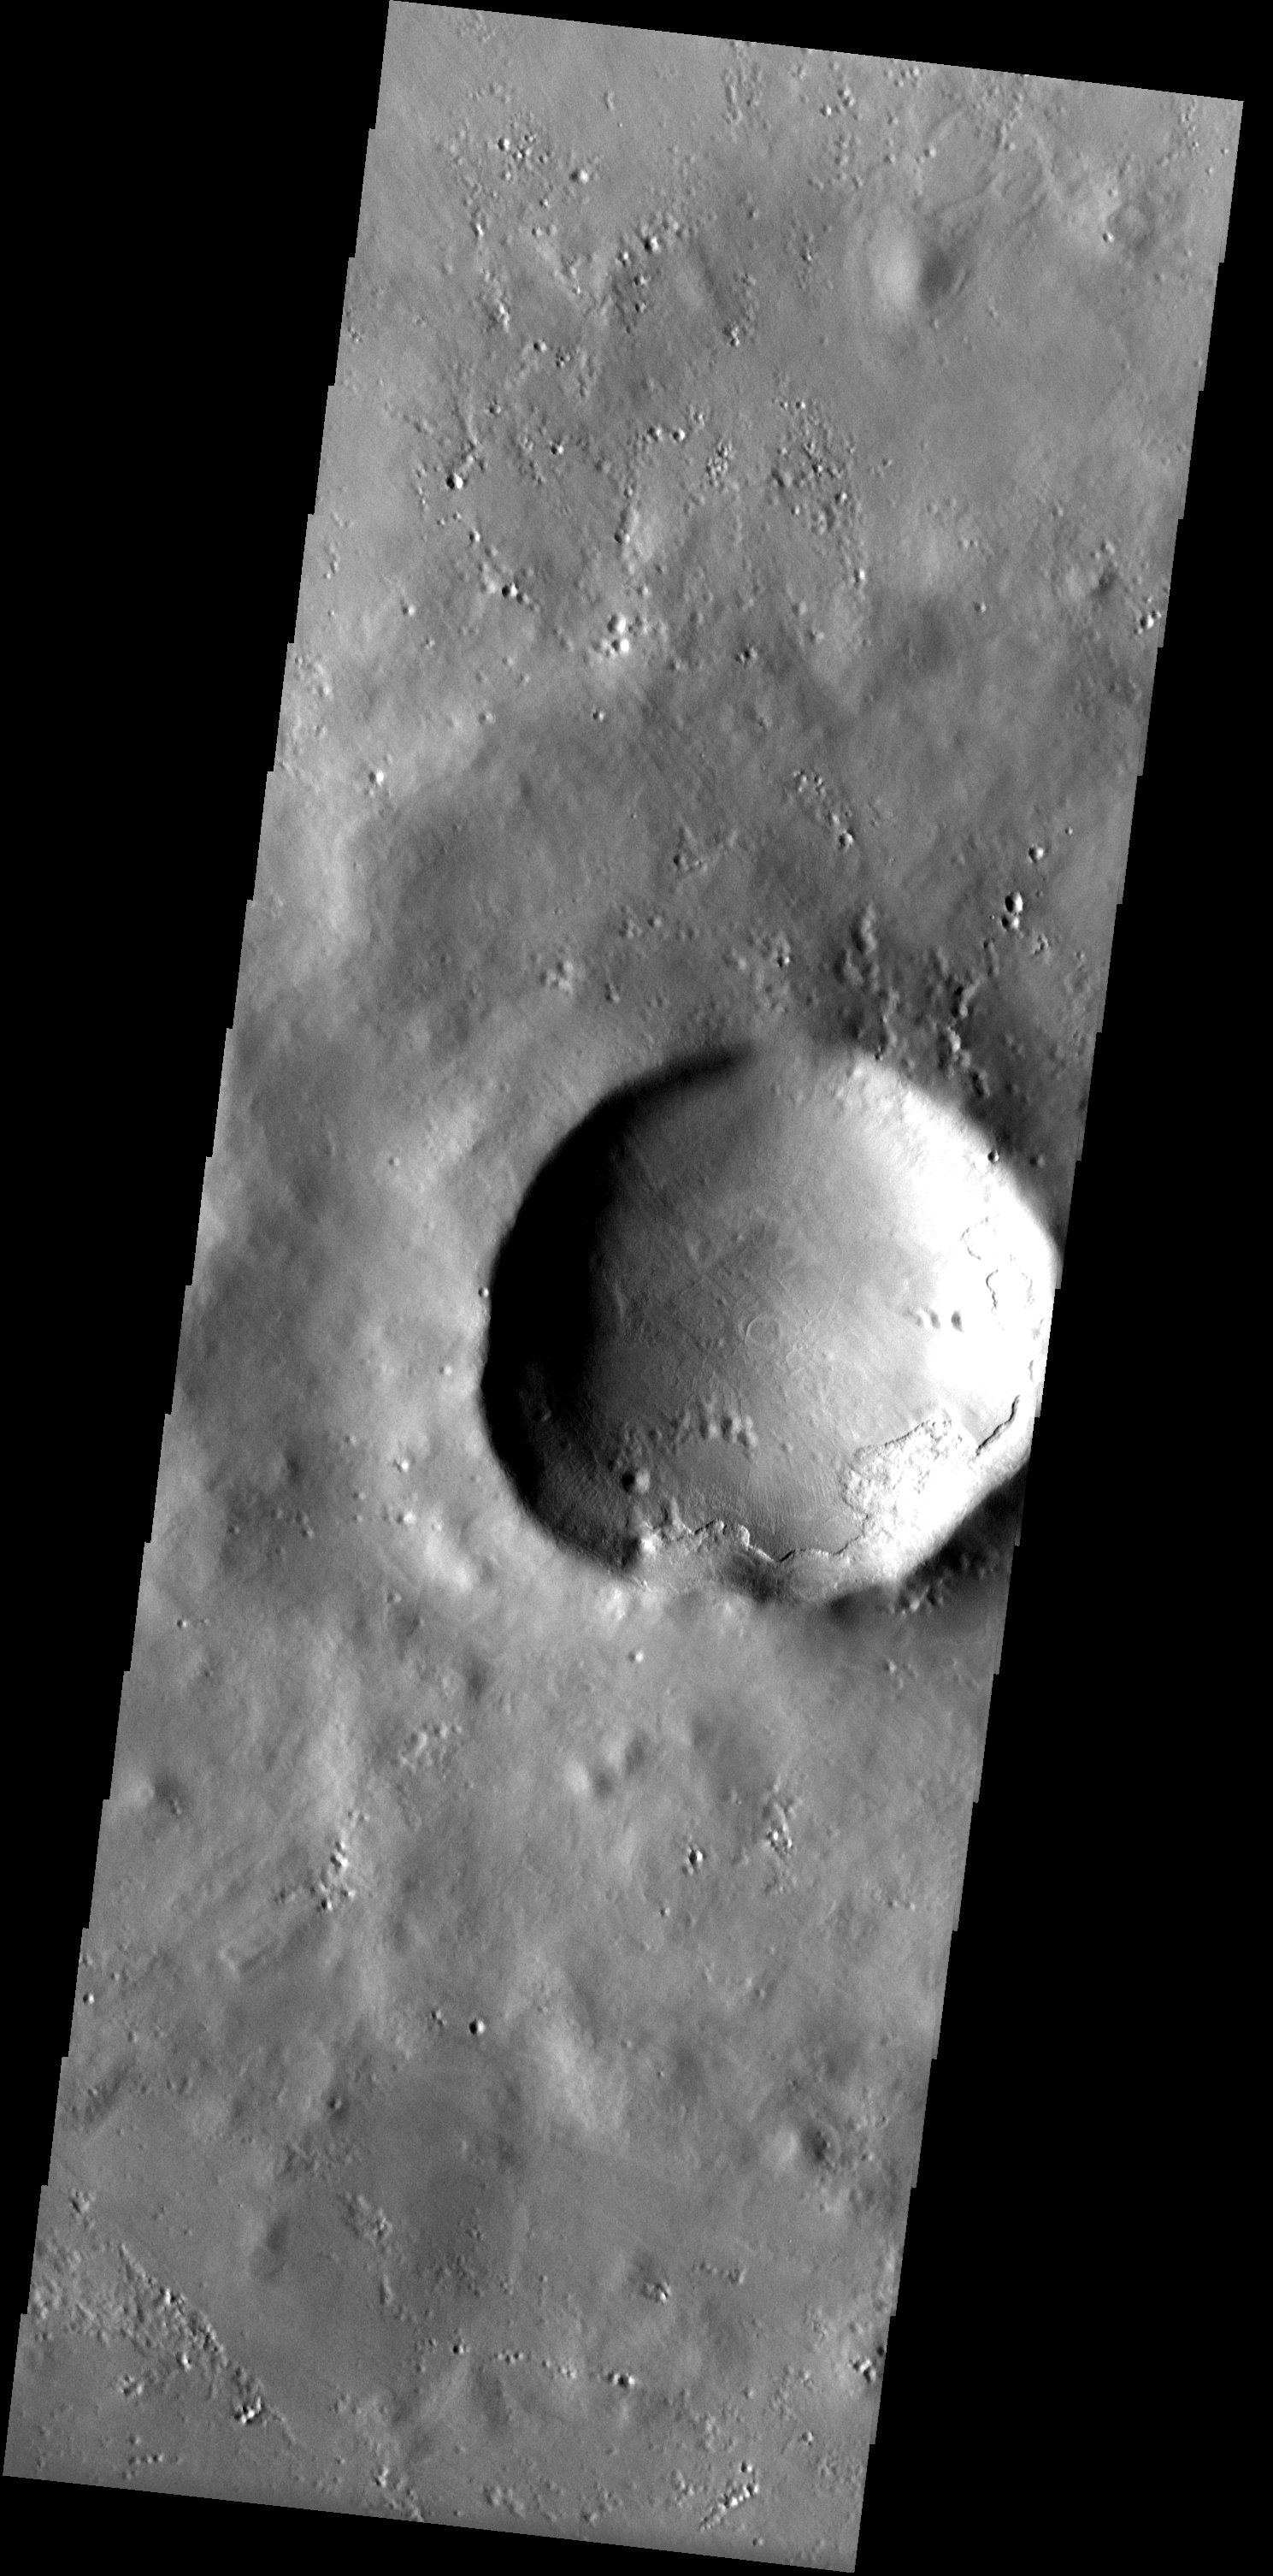

Chipped Paint Crater

Released 9 April 2003

In the high northern latitudes NW of Alba Patera, a smooth mantle of material that covers the landscape appears chipped away from the rim of a large crater. The prominent scarp that has formed from the retreat of the mantle lacks the rounded appearance of other ice-rich mantles found in the mid-latitudes. The nature of this mantling layer therefore is more enigmatic.

Note: this THEMIS visual image has not been radiometrically nor geometrically calibrated for this preliminary release. An empirical correction has been performed to remove instrumental effects. A linear shift has been applied in the cross-track and down-track direction to approximate spacecraft and planetary motion. Fully calibrated and geometrically projected images will be released through the Planetary Data System in accordance with Project policies at a later time.

NASA’s Jet Propulsion Laboratory manages the 2001 Mars Odyssey mission for NASA’s Office of Space Science, Washington, D.C. The Thermal Emission Imaging System (THEMIS) was developed by Arizona State University, Tempe, in collaboration with Raytheon Santa Barbara Remote Sensing. The THEMIS investigation is led by Dr. Philip Christensen at Arizona State University. Lockheed Martin Astronautics, Denver, is the prime contractor for the Odyssey project, and developed and built the orbiter. Mission operations are conducted jointly from Lockheed Martin and from JPL, a division of the California Institute of Technology in Pasadena.

Image information: VIS instrument. Latitude 62.9, Longitude 226.2 East (133.8 West). 19 meter/pixel resolution.

Credit: NASA/JPL/Arizona State University